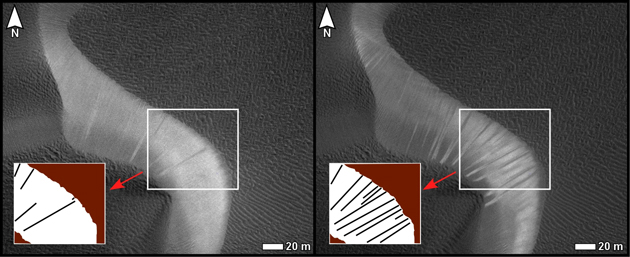

Changes on Dune Slip Face, Nili Patera, Mars

Before and after images from the High Resolution Imaging Science Experiment (HiRISE) camera on NASA’s Mars Reconnaissance Orbiter illustrate occurrence of new streaks on the slip face of a dark sand dune in the Nili Patera region of Mars. The slip face is on a dune’s downwind side.

The image on the left is from a June 30, 2007, observation (late autumn at the site). The one on the right is of the same ground observed 15 weeks later, on Oct. 13, 2007 (winter at the site). In each image, an inset box in the lower left holds a diagram of streaks discernible on the portion of the slip face within the inscribed box near the center of the image. The new streaks in the later image are interpreted as grainflow events, suggesting dune activity between late autumn and winter. White scale bars in each image are 20 meters (66 feet) long. North is toward the top.

A locator map at PIA12857 shows the context for the area shown in these images. The inset box there labeled 5a-a’ indicates the location of this pair. The site is field of dark sand dunes at 9 degrees north latitude, 67 degrees east longitude.

This comparison is part of a study of whether wind-shaped bedforms on Mars — dunes and ripples — are actively migrating in present-day atmospheric conditions. It is from a presentation by S. Silvestro, L.K. Fenton and D.A. Vaz at the 41st Lunar and Planetary Sciences Conference, March 2010, reporting that the bedforms at this Nili Patera site are actively migrating. The changes suggest that these dunes are not heavily cemented or crusted.

Other products from the June 30, 2007, HiRISE observation of this dune field are available at http://hirise.lpl.arizona.edu/PSP_004339_1890. Other products from Oct. 13, 2007, observation are available at http://hirise.lpl.arizona.edu/PSP_005684_1890.

The University of Arizona, Tucson, operates the HiRISE camera, which was built by Ball Aerospace & Technologies Corp., Boulder, Colo. NASA’s Jet Propulsion Laboratory, a division of the California Institute of Technology, Pasadena, manages the Mars Reconnaissance Orbiter for the NASA Science Mission Directorate, Washington. Lockheed Martin Space Systems, Denver, is the spacecraft development and integration contractor for the project and built the spacecraft.

Credit: NASA/JPL-Caltech/University of Arizona/International Research School of Planetary Sciences